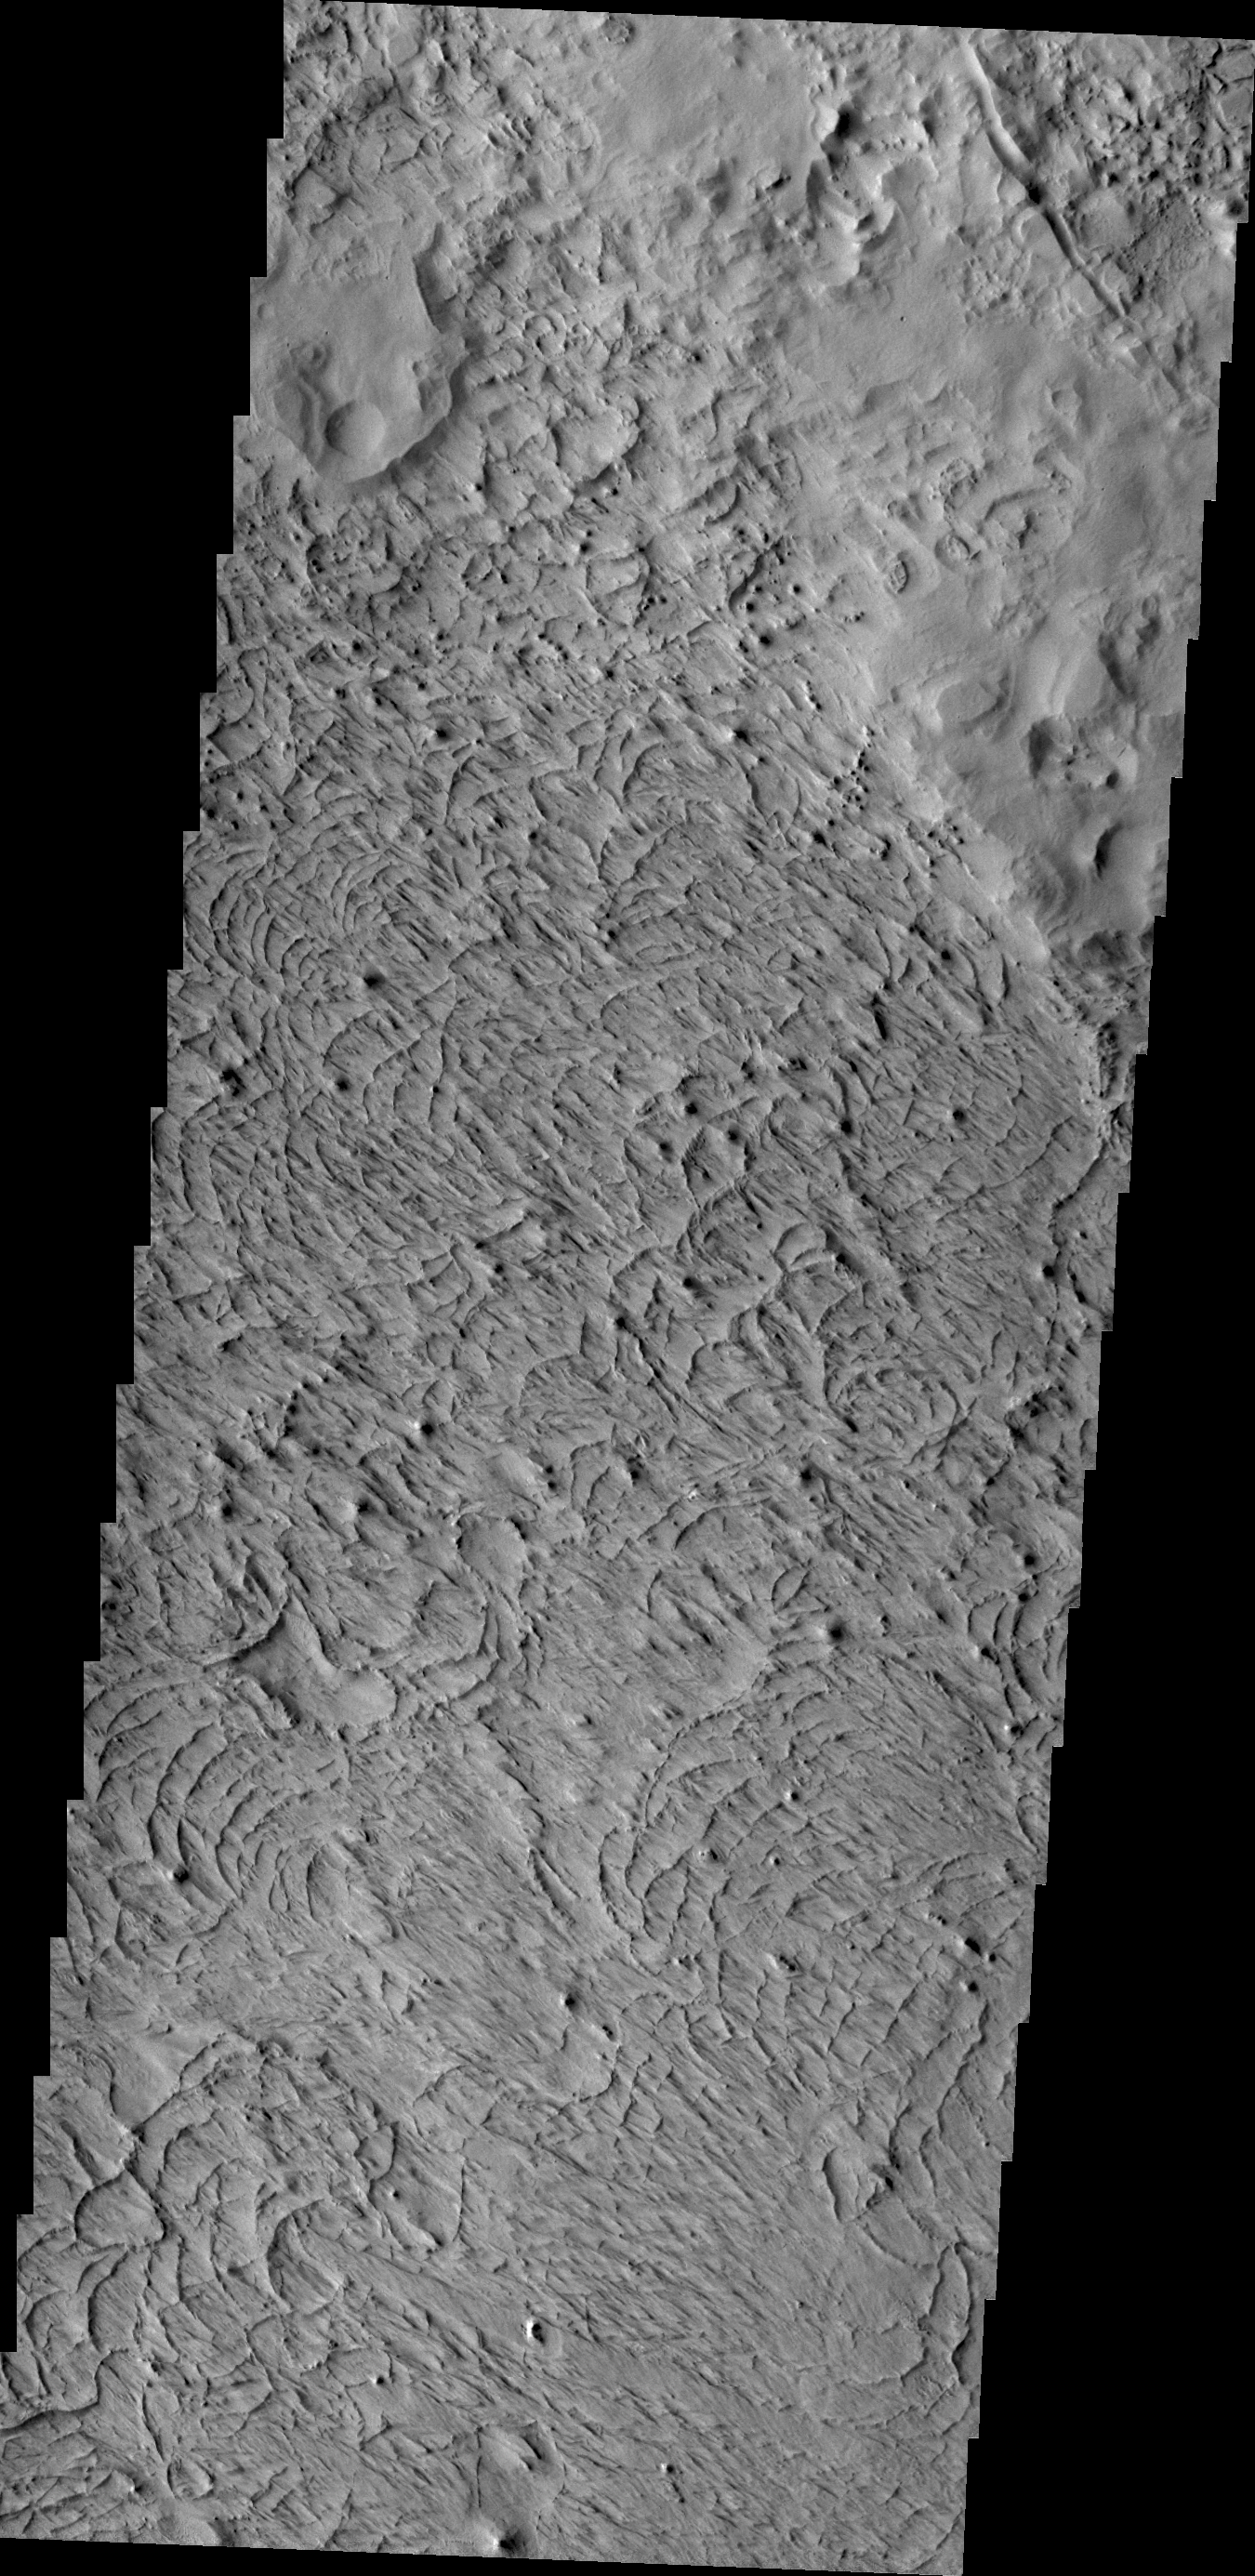

Wind Erosion

The unusual surface texture seen in the VIS image reflects the resistance of the surface rocks to erosion by the wind. This image shows part of the northern end of Gordii Dorsum.

Credit: NASA/JPL/ASU